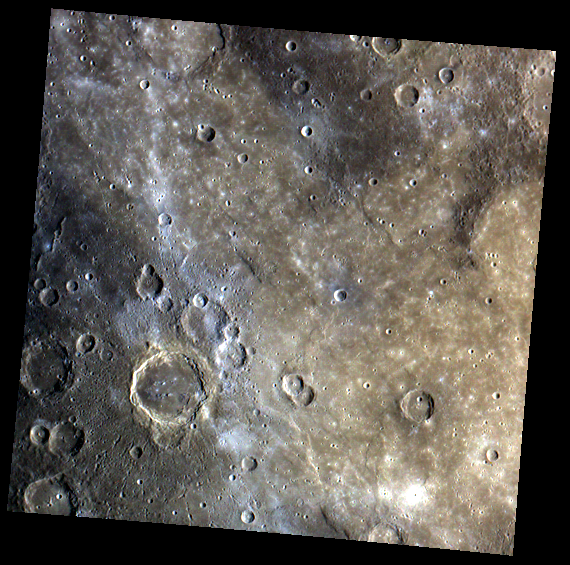

Firdousi’s Smooth Plains & Crater Chains

This image shows a portion of Mercury’s surface mainly consisting of smooth plains material. This lighter, smoother area of plains is younger than the darker, rougher surrounding terrain near the edges of this image. Firdousi crater and its halo of small secondary craters is also apparent in this image, in the lower left quadrant.

This image was acquired as part of MDIS’s color base map. The color base map is composed of WAC images taken through eight different narrow-band color filters and will cover more than 90% of Mercury’s surface with an average resolution of 1 kilometer/pixel (0.6 miles/pixel). The highest-quality color images are obtained for Mercury’s surface when both the spacecraft and the Sun are overhead, so these images typically are taken with viewing conditions of low incidence and emission angles.

The MESSENGER spacecraft is the first ever to orbit the planet Mercury, and the spacecraft’s seven scientific instruments and radio science investigation are unraveling the history and evolution of the Solar System’s innermost planet. Visit the Why Mercury? section of this website to learn more about the key science questions that the MESSENGER mission is addressing. During the one-year primary mission, MDIS is scheduled to acquire more than 75,000 images in support of MESSENGER’s science goals.

Date acquired: July 17, 2011
Image Mission Elapsed Time (MET): 219349510, 219349512, 219349518
Image ID: 513659, 513658, 513662
Instrument: Wide Angle Camera (WAC) of the Mercury Dual Imaging System (MDIS)
WAC filter: 9 (1000 nanometers), 7 (750 nanometers), 6 (433 nanometers) as red-green-blue
Center Latitude: 6.77°
Center Longitude: 69.01° E
Resolution: 1330 meters/pixel
Scale: The large crater in the lower left quadrant of this image is about 134 kilometers (80 miles) in diameter
Incidence Angle: 52.4°
Emission Angle: 0.3°
Phase Angle: 52.4°

These images are from MESSENGER, a NASA Discovery mission to conduct the first orbital study of the innermost planet, Mercury. For information regarding the use of images, see the MESSENGER image use policy.

Credit: NASA/Johns Hopkins University Applied Physics Laboratory/Carnegie Institution of Washington